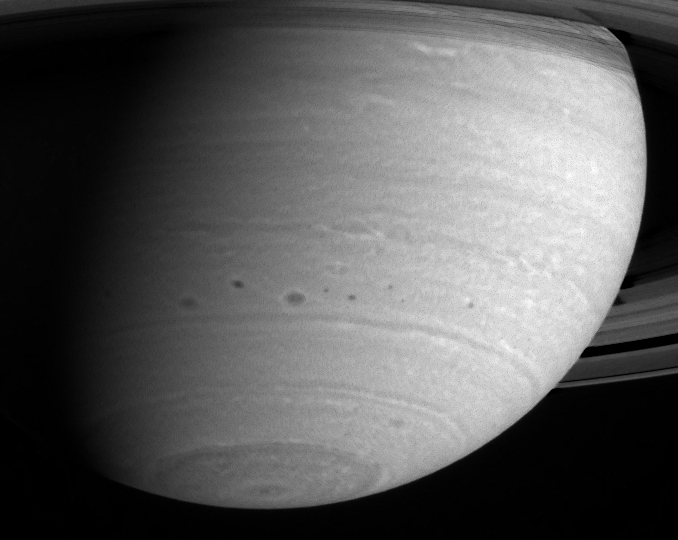

Storm Alley

This image shows several dark storms confined to a region below 30 degrees south latitude in Saturn’s atmosphere. This turbulent region has produced quite a few storms during Cassini’s approach to Saturn, including some that have merged. A number of other interesting smaller-scale atmospheric features are also becoming visible.

The image was taken with the Cassini spacecraft narrow angle camera on May 11, 2004, from a distance of 26.4 million kilometers (16.4 million miles) from Saturn through a filter centered at 750 nanometers. The image scale is 157 kilometers (98 miles) per pixel. Contrast in the image was enhanced to aid visibility.

The Cassini-Huygens mission is a cooperative project of NASA, the European Space Agency and the Italian Space Agency. The Jet Propulsion Laboratory, a division of the California Institute of Technology in Pasadena, manages the Cassini-Huygens mission for NASA’s Office of Space Science, Washington, D.C. The Cassini orbiter and its two onboard cameras, were designed, developed and assembled at JPL. The imaging team is based at the Space Science Institute, Boulder, Colo.

Credit: NASA/JPL/Space Science Institute